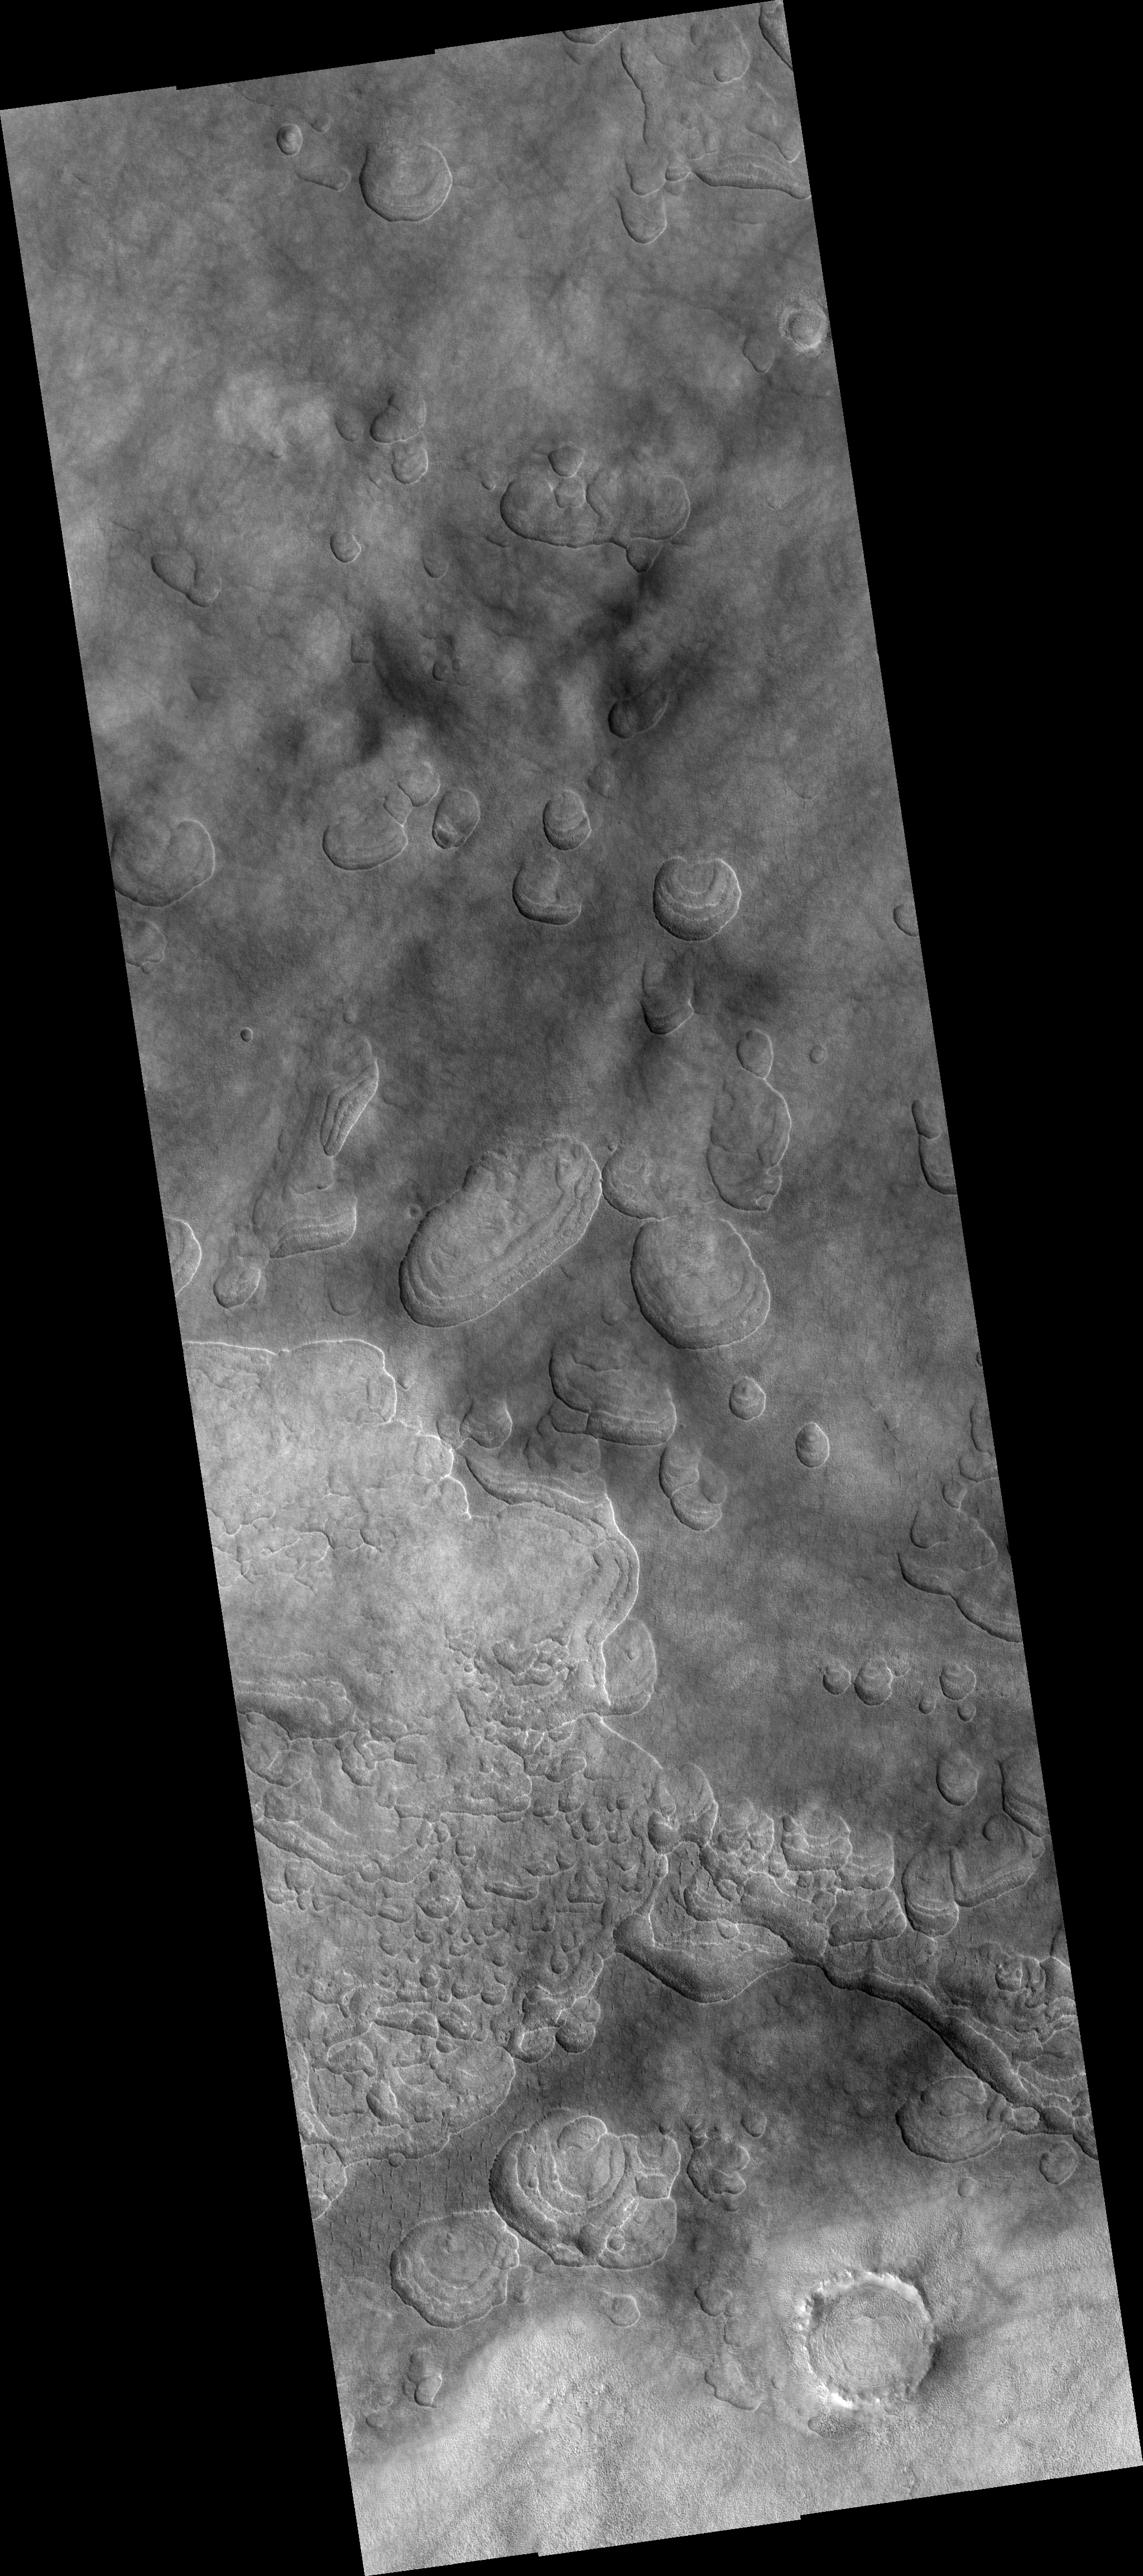

Scalloped Depressions with Layers in the Northern Plains

This HiRISE image (PSP_002439_2265), of the northern plains of Mars, is marked by depressions in a layer of material that covers the region. The depressions, several of which have coalesced together, have scalloped edges and layers in their walls.

Features such as these are most commonly found at approximately 55 degrees north and south latitude. Their presence has led to hypotheses of the removal of subsurface material, possibly ground ice, by sublimation (evaporation). This process is believed to be ongoing today.

In this image, steeper scarps with layers consistently face the north pole while more gentle slopes without layers face in the direction of the equator. This is most likely due to differences in solar heating.

Large boulders, some several meters in length, are scattered within the depressions and on the surrounding surface. Also on the surface surrounding the scalloped depressions is a polygonal pattern of fractures. This is commonly associated with “scalloped terrain,” and indicates that the surface has undergone stress potentially caused by subsidence, desiccation, or thermal contraction.

Observation Toolbox
Acquisition date: 2 February 2007
Local Mars time: 3:23 PM
Degrees latitude (centered): 46.0°
Degrees longitude (East): 92.1°
Range to target site: 310.7 km (194.2 miles)
Original image scale range: from 31.1 cm/pixel (with 1 x 1 binning) to 62.2 cm/pixel (with 2 x 2 binning)
Map-projected scale: 25 cm/pixel and north is up
Map-projection: EQUIRECTANGULAR
Emission angle: 14.7°
Phase angle: 77.0°
Solar incidence angle: 63°, with the Sun about 27° above the horizon
Solar longitude: 177.0°, Northern Autumn

NASA’s Jet Propulsion Laboratory, a division of the California Institute of Technology in Pasadena, manages the Mars Reconnaissance Orbiter for NASA’s Science Mission Directorate, Washington. Lockheed Martin Space Systems, Denver, is the prime contractor for the project and built the spacecraft. The High Resolution Imaging Science Experiment is operated by the University of Arizona, Tucson, and the instrument was built by Ball Aerospace and Technology Corp., Boulder, Colo.

Credit: NASA/JPL/Univ. of Arizona